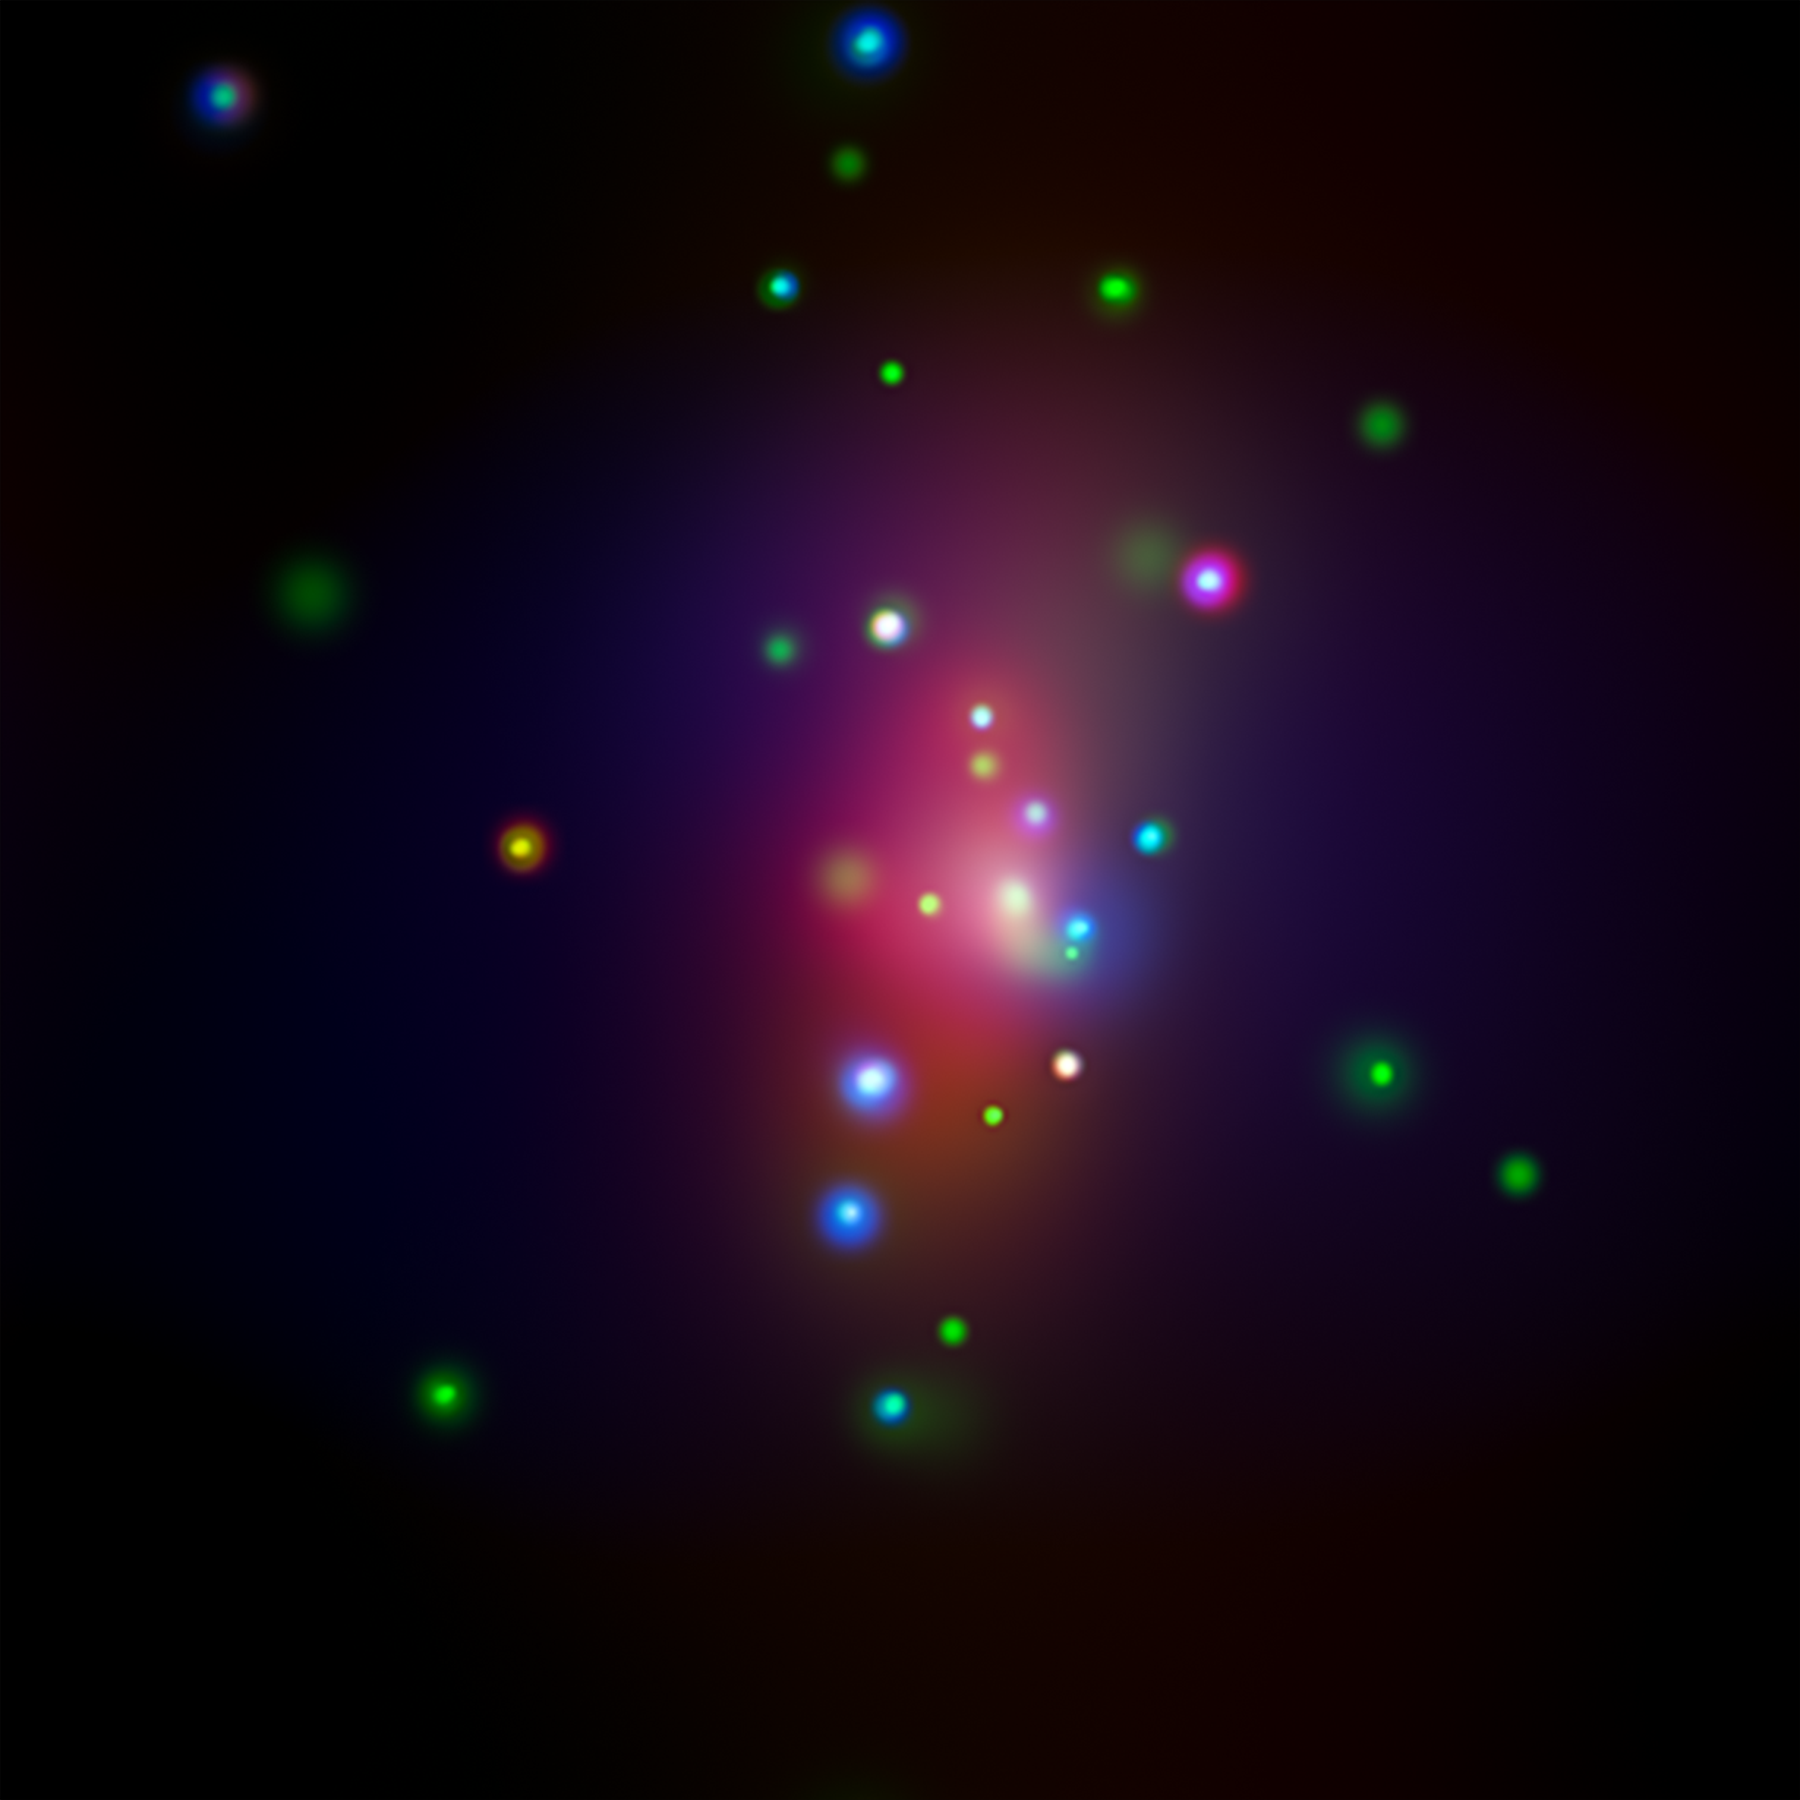

Supernova SN 2014C (X-ray)

Figure 1

This image from NASA’s Chandra X-ray Observatory shows spiral galaxy NGC 7331, center, in a three-color X-ray image. Red, green and blue colors are used for low, medium and high-energy X-rays, respectively. An unusual supernova called SN 2014C has been spotted in this galaxy, indicated by the box in Figure 1.

See PIA21088 for a related image.

Credit: NASA/CXC/CIERA/R.Margutti et al